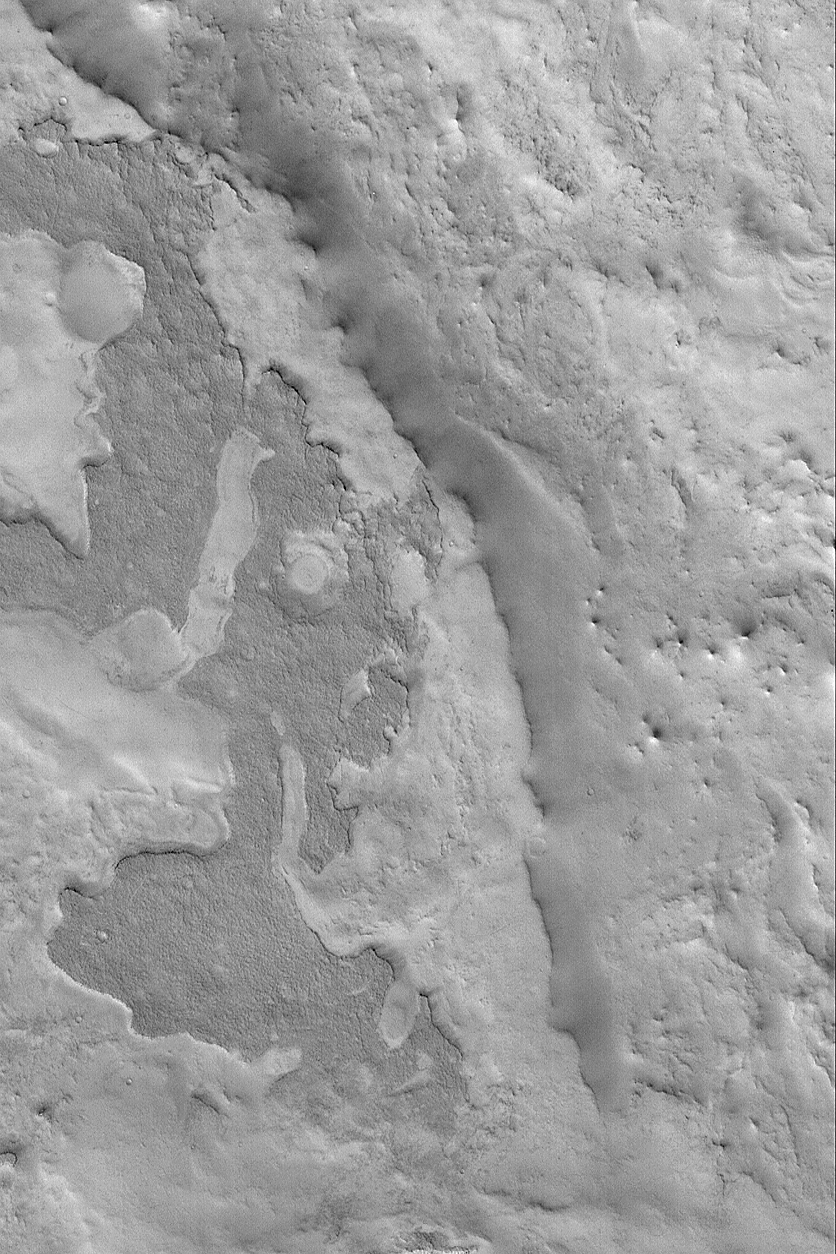

East Arabia Layers

6 March 2004
This Mars Global Surveyor (MGS) Mars Orbiter Camera (MOC) image shows eroded layered material in eastern Arabia Terra. The darkest material in this image forms a couple of mesas of ancient layered rock. Eastern Arabia is one of several regions on Mars that have been eroded in such a way as to provide clues about the nature of the layered upper crust of Mars. The image is located near 25.0°N, 302.4°W, and covers an area 3 km (1.9 mi) wide. Sunlight illuminates the scene from the lower left.

Credit: NASA/JPL/Malin Space Science Systems